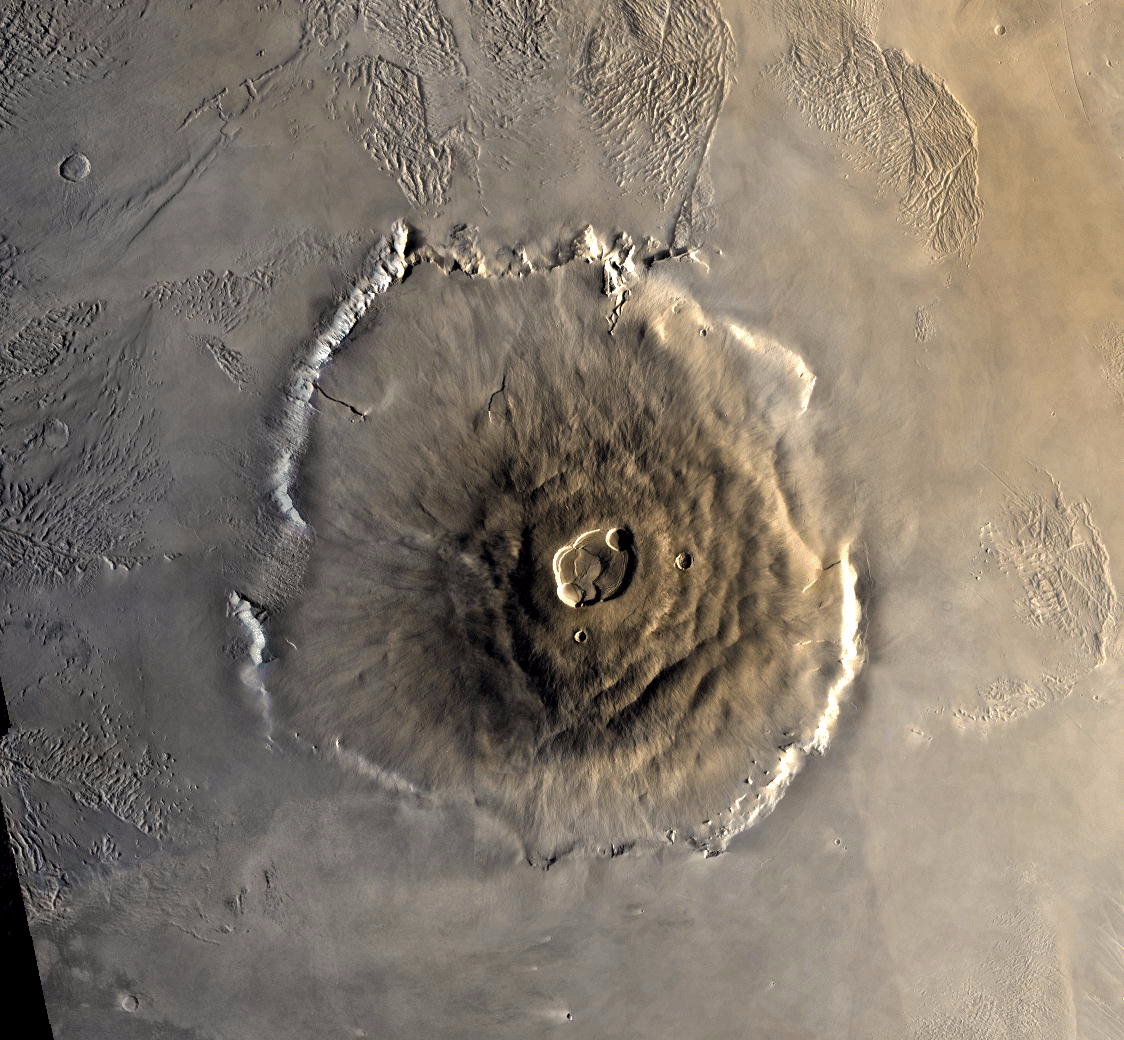

Color Mosaic of Olympus Mons

Color mosaic of Olympus Mons volcano on Mars from the Viking 1 Orbiter. The mosaic was created using images from orbit 735 taken 22 June 1978. Olympus Mons is about 600 km in diameter and the summit caldera is 24 km above the surrounding plains. The complex aureole terrain is visible at the top of the frame. North is up. (Viking 1 Orbiter MH20N133-735A)

Credit: NASA/JPL